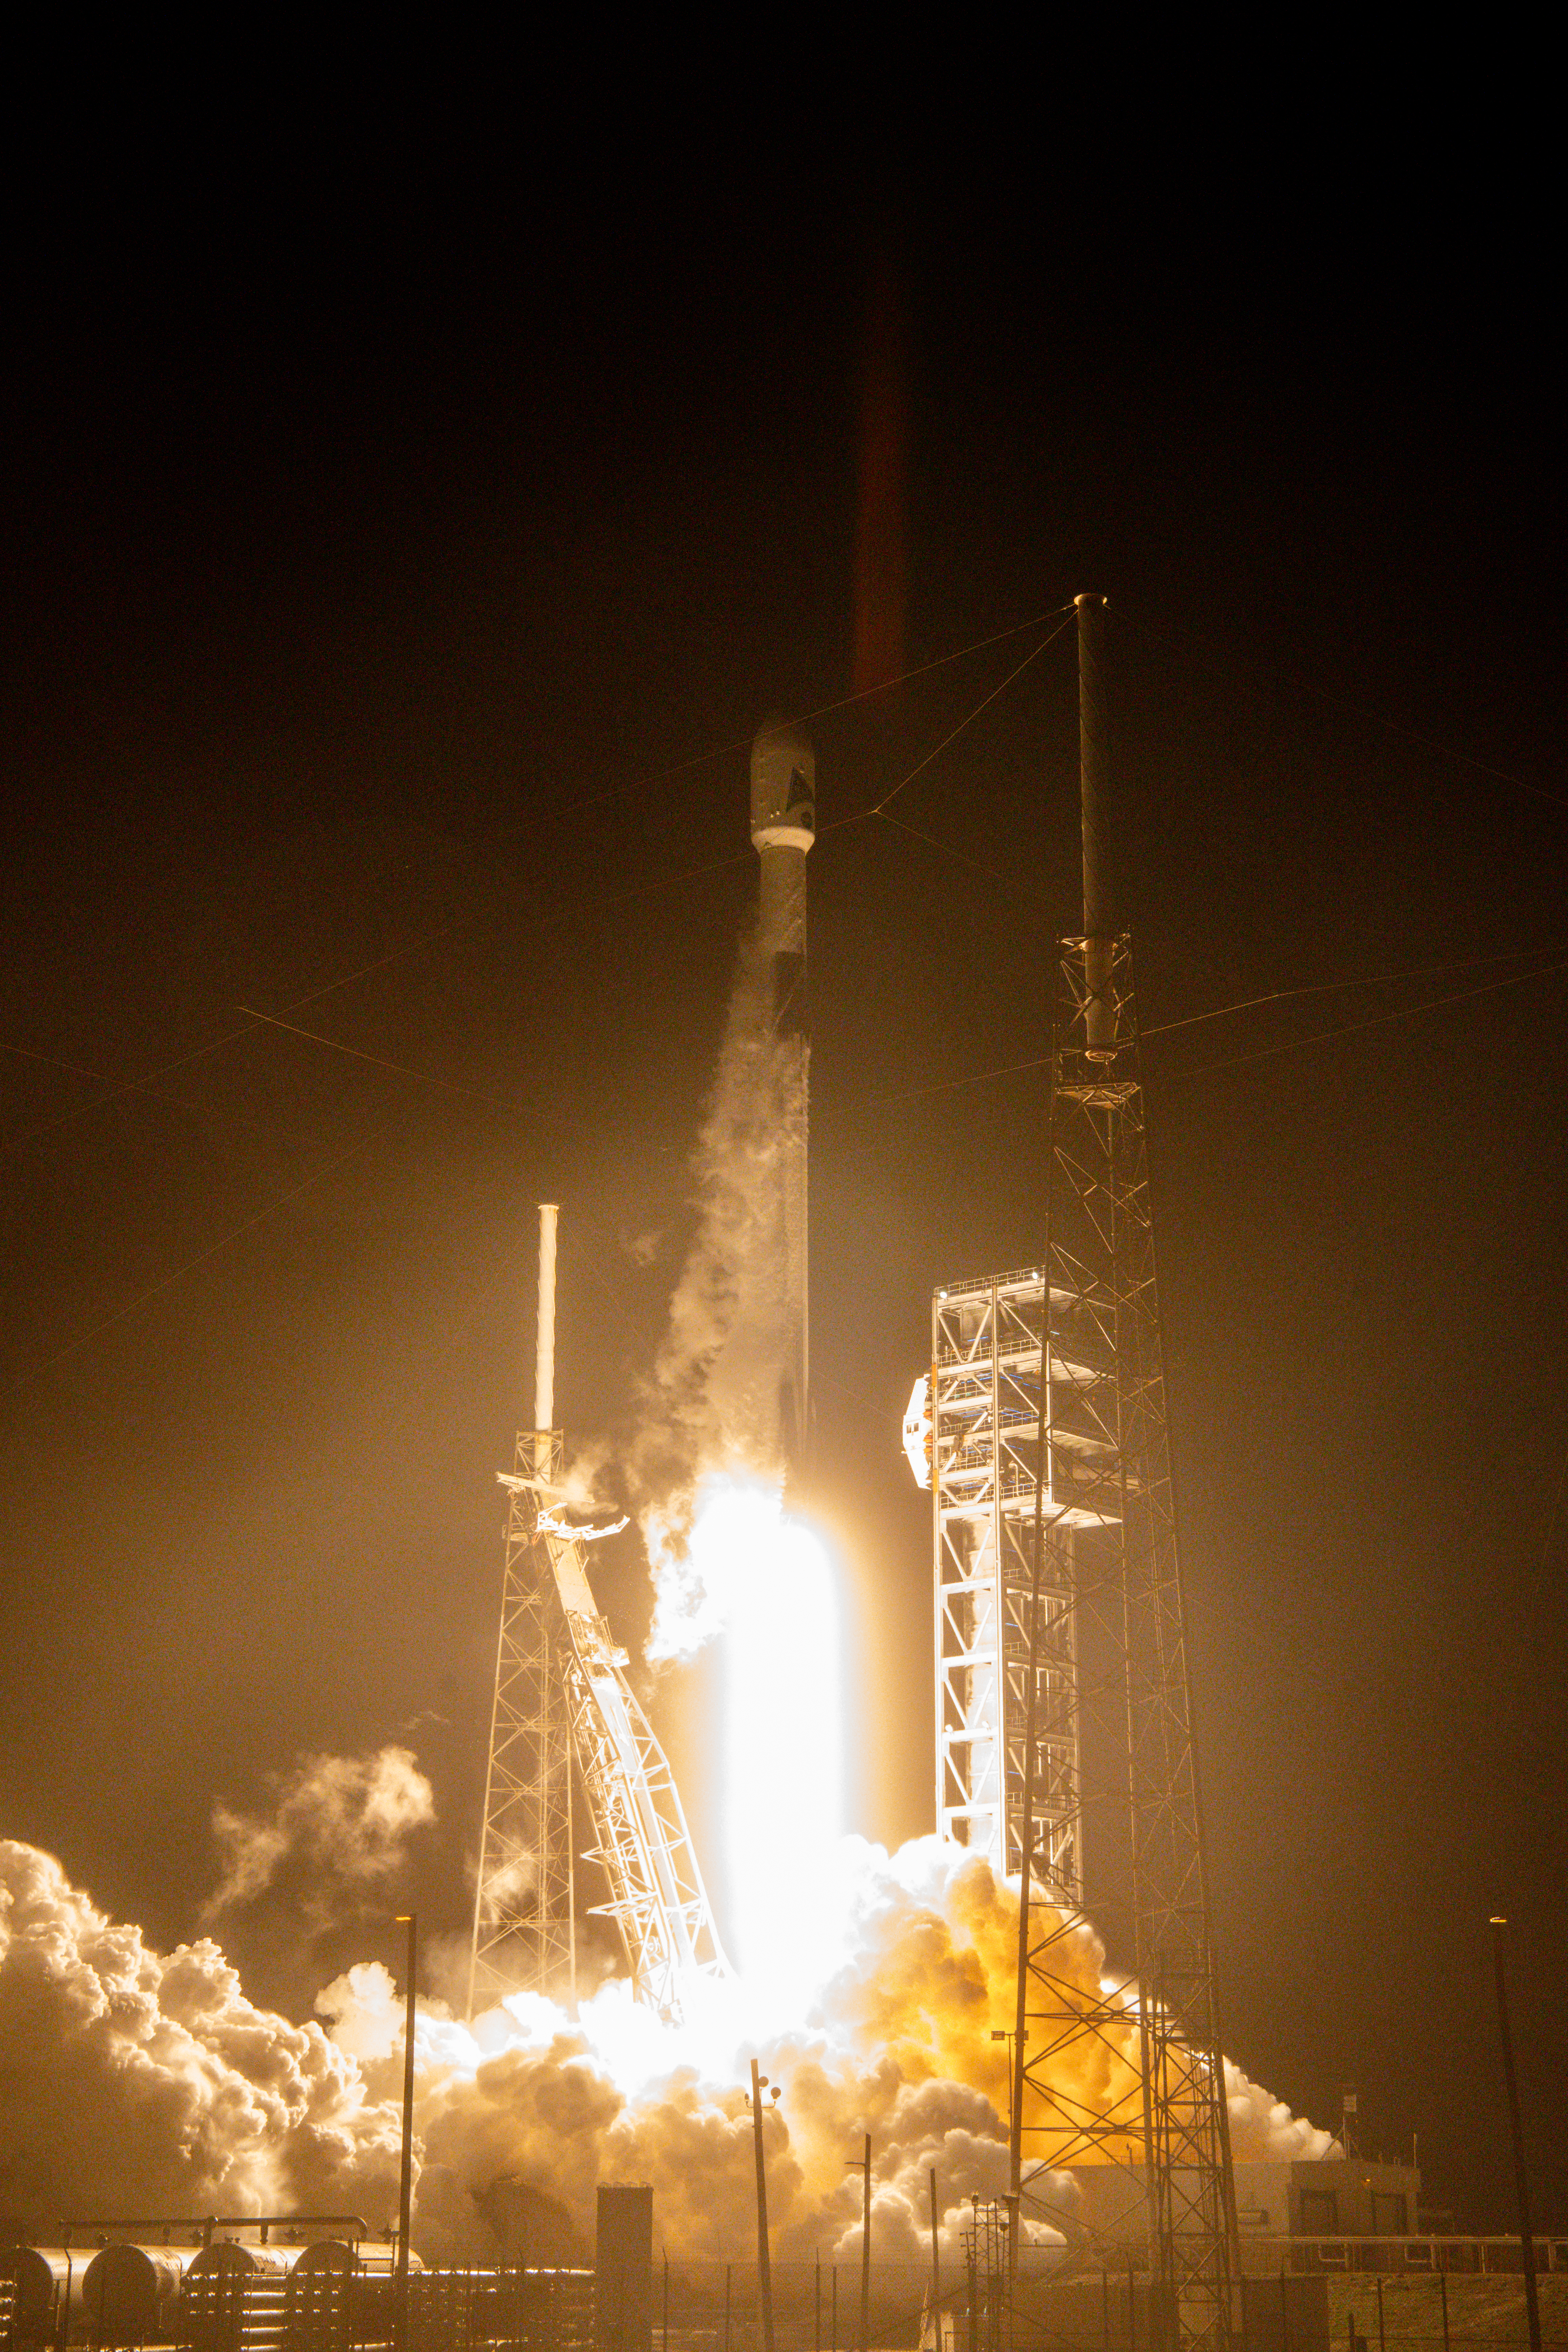

NASA’s PACE (Plankton, Aerosol, Cloud, ocean Ecosystem) spacecraft, atop a SpaceX Falcon 9 rocket, successfully lifts off from Space Launch Complex 40 at Cape Canaveral Space Force Station in Florida at 1:33 a.m. EST Thursday, Feb. 8. PACE is NASA’s newest earth-observing satellite that will help increase our understanding of Earth’s oceans, atmosphere, and climate by delivering hyperspectral observations of microscopic marine organisms called phytoplankton, as well new data on clouds and aerosols.

Credit: NASA / Denny Henry; Desiree Stover; Barbara Lambert; Katie Mellos; and Mike Guinto